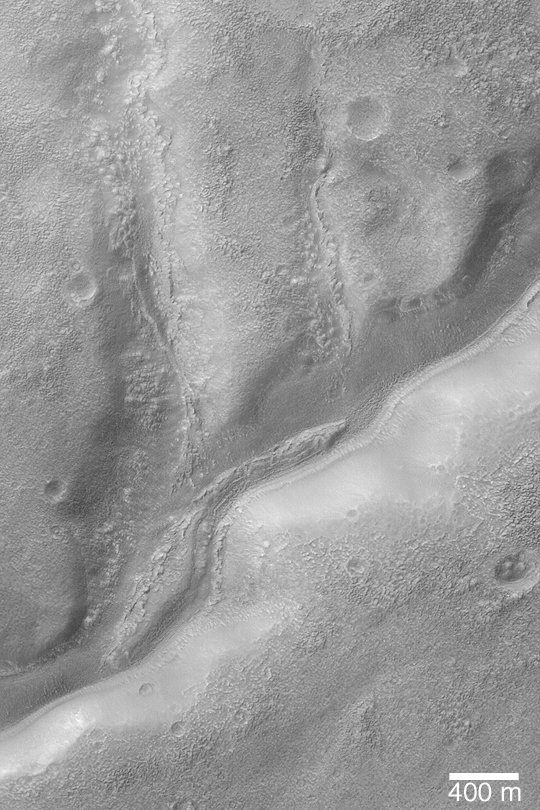

Warrego Valles

MGS MOC Release No. MOC2-440, 2 August 2003

Warrego Valles is a suite of branching valleys located in the martian southern hemisphere near 43°S, 92°W. This Mars Global Surveyor (MGS) Mars Orbiter Camera (MOC) image shows some of the valleys of this system. They are old and have been partially filled with material that today forms an eroded, rugged texture. Prior to the MGS mission, it had been hoped that MOC would show evidence as to how valleys such as those in the Warrego system formed, but many of the valleys turned out to have been modified by later processes that obscure the original geologic features related to their origin. This image is illuminated from the upper left.

Credit: NASA/JPL/Malin Space Science Systems